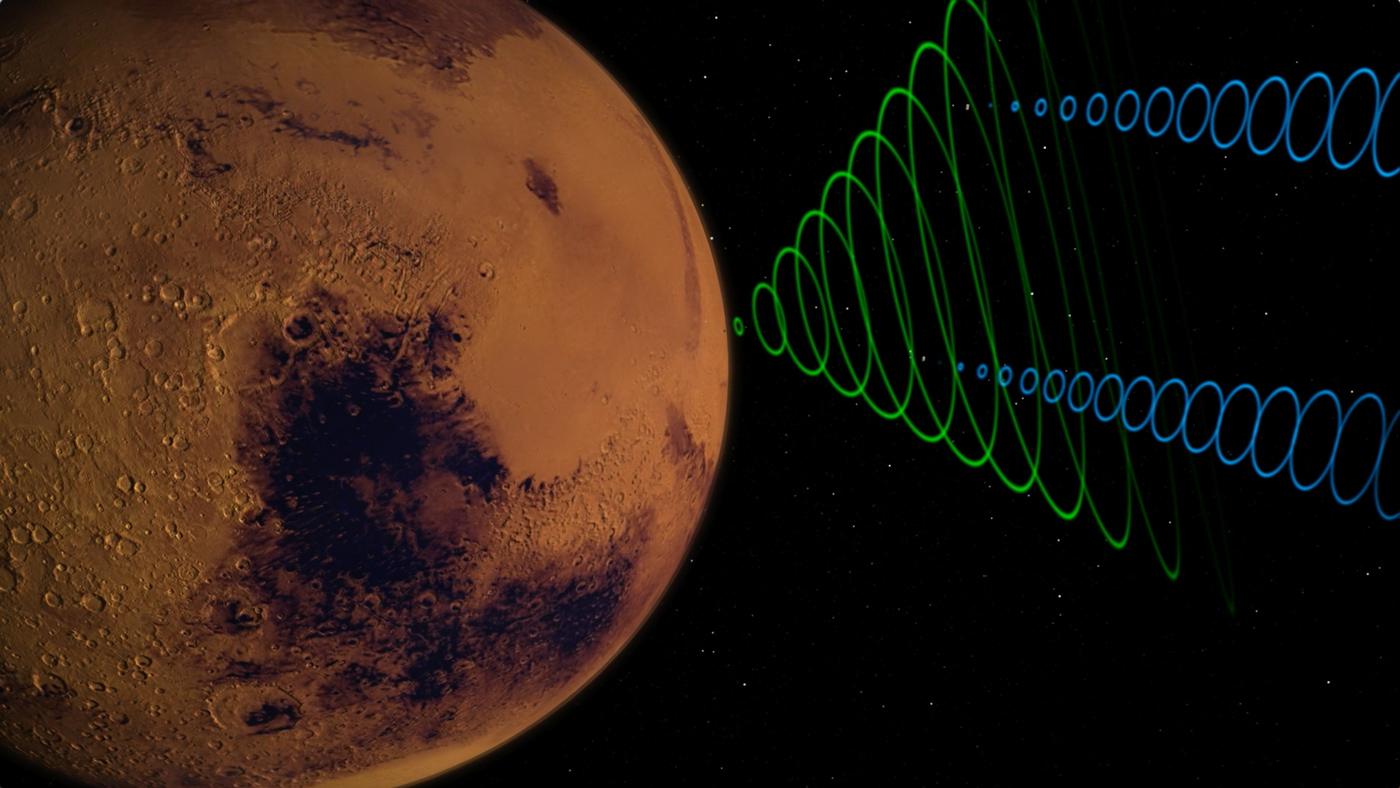

MarCO Relaying Data from InSight

This animation depicts the MarCO CubeSats relaying data (blue) from NASA’s InSight lander (green) as InSight enters the Martian atmosphere.

The MarCO and InSight projects are managed for NASA’s Science Mission Directorate, Washington, by JPL, a division of the California Institute of Technology, Pasadena.

Credit: NASA/JPL-Caltech